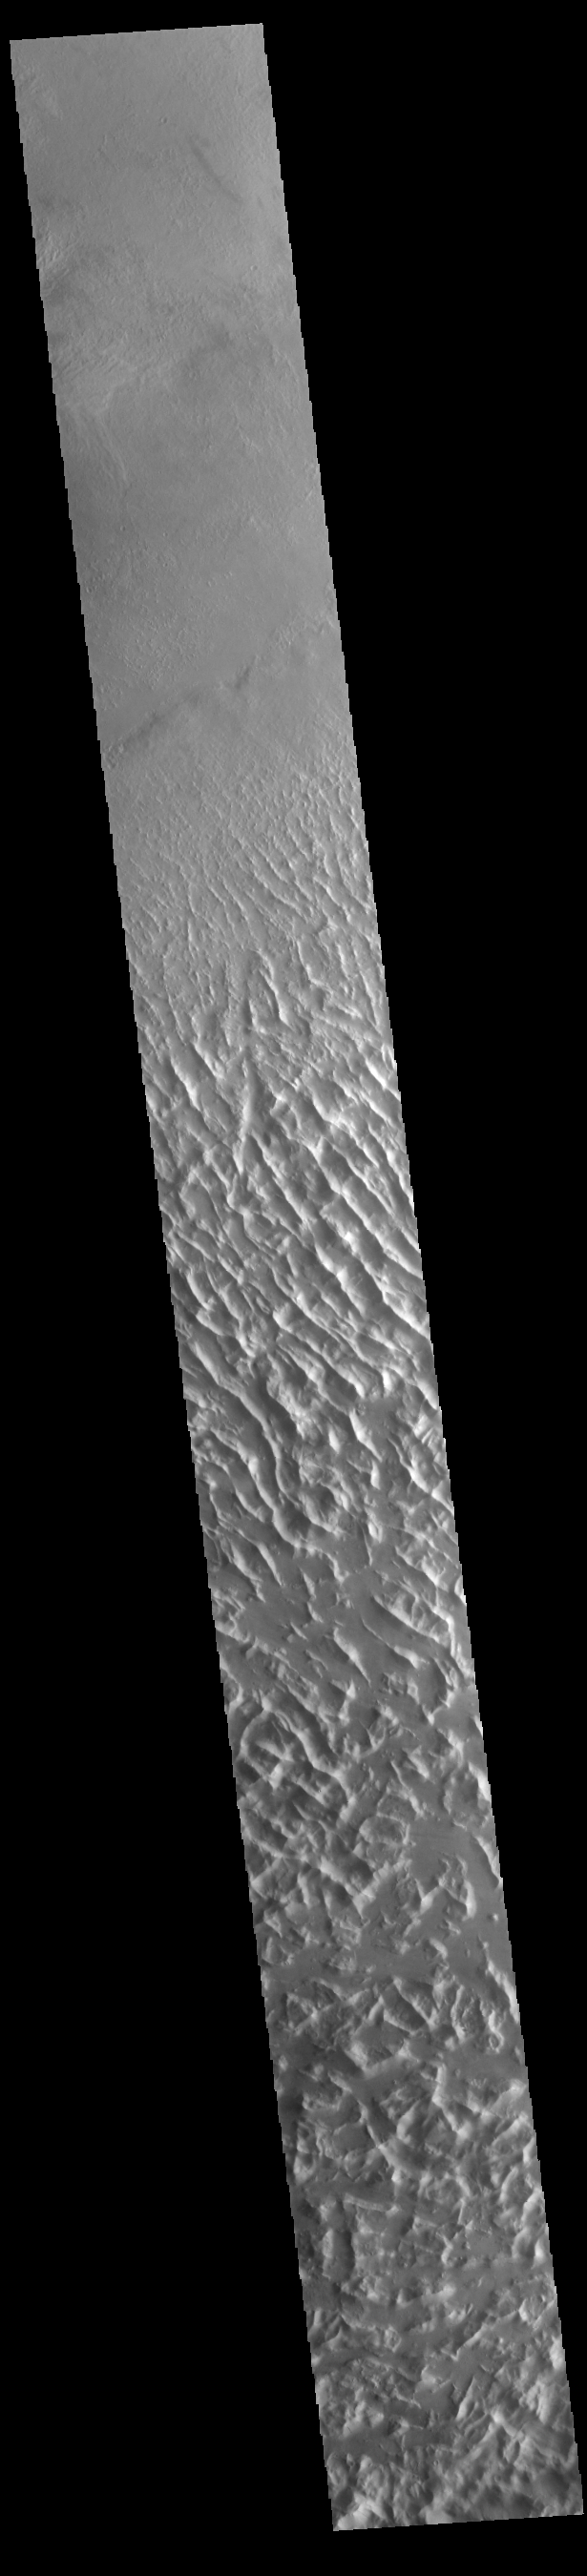

Lycus Sulci

Lycus Sulci is a low lying area of ridges and valleys found to the northwest of Olympus Mons. It is not yet understood how this feature formed or how it relates to the formation of Olympus Mons itself. This VIS image shows the ridge forms that are typical of this region.

Credit: NASA/JPL-Caltech/ASU